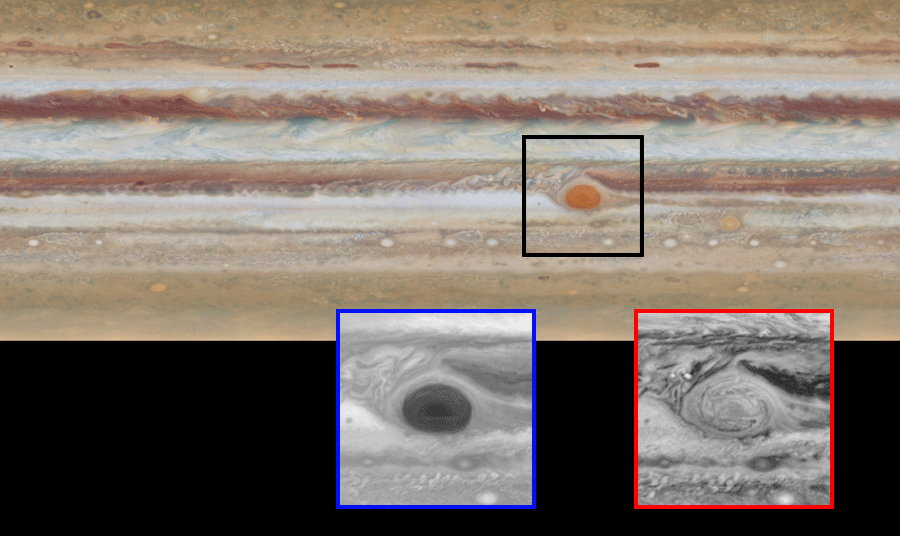

New Changes in Jupiter’s Great Red Spot

The movement of Jupiter’s clouds can be seen by comparing the first map to the second one in this animated pair of images. Zooming in on the Great Red Spot at blue (below, at left) and red (below, at right) wavelengths reveals a unique filamentary feature not previously seen.

Hubble’s Wide Field and Planetary Camera 3 (WFPC3) was developed jointly by NASA’s Goddard Space Flight Center, Greenbelt, Maryland; the Space Telescope Science Institute, Baltimore, Maryland; and Ball Aerospace & Technologies Corporation, Boulder, Colorado.

Credit: NASA/ESA/GSFC/UCBerkeley/JPL-Caltech/STScI